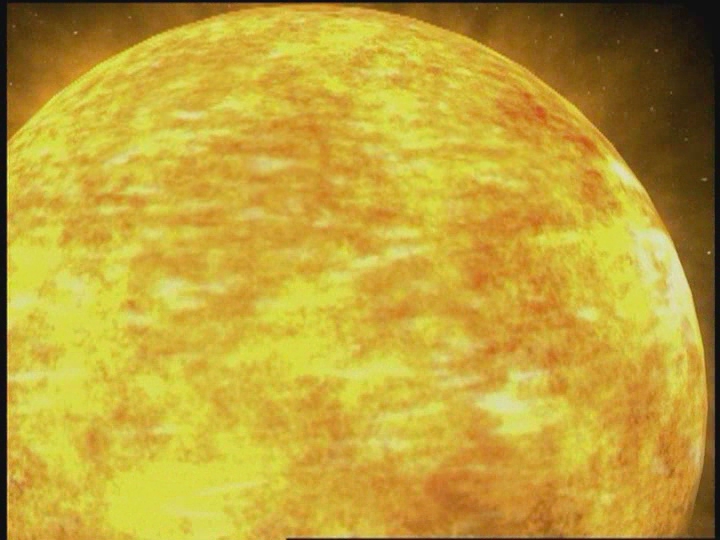

CME leaving the Sun [Video]

Animation of a CME leaving the Sun, slamming into our magnetosphere.

Credit: NASA/GSFC/SOHO/ESA Sound: Juan Carlos Garcia